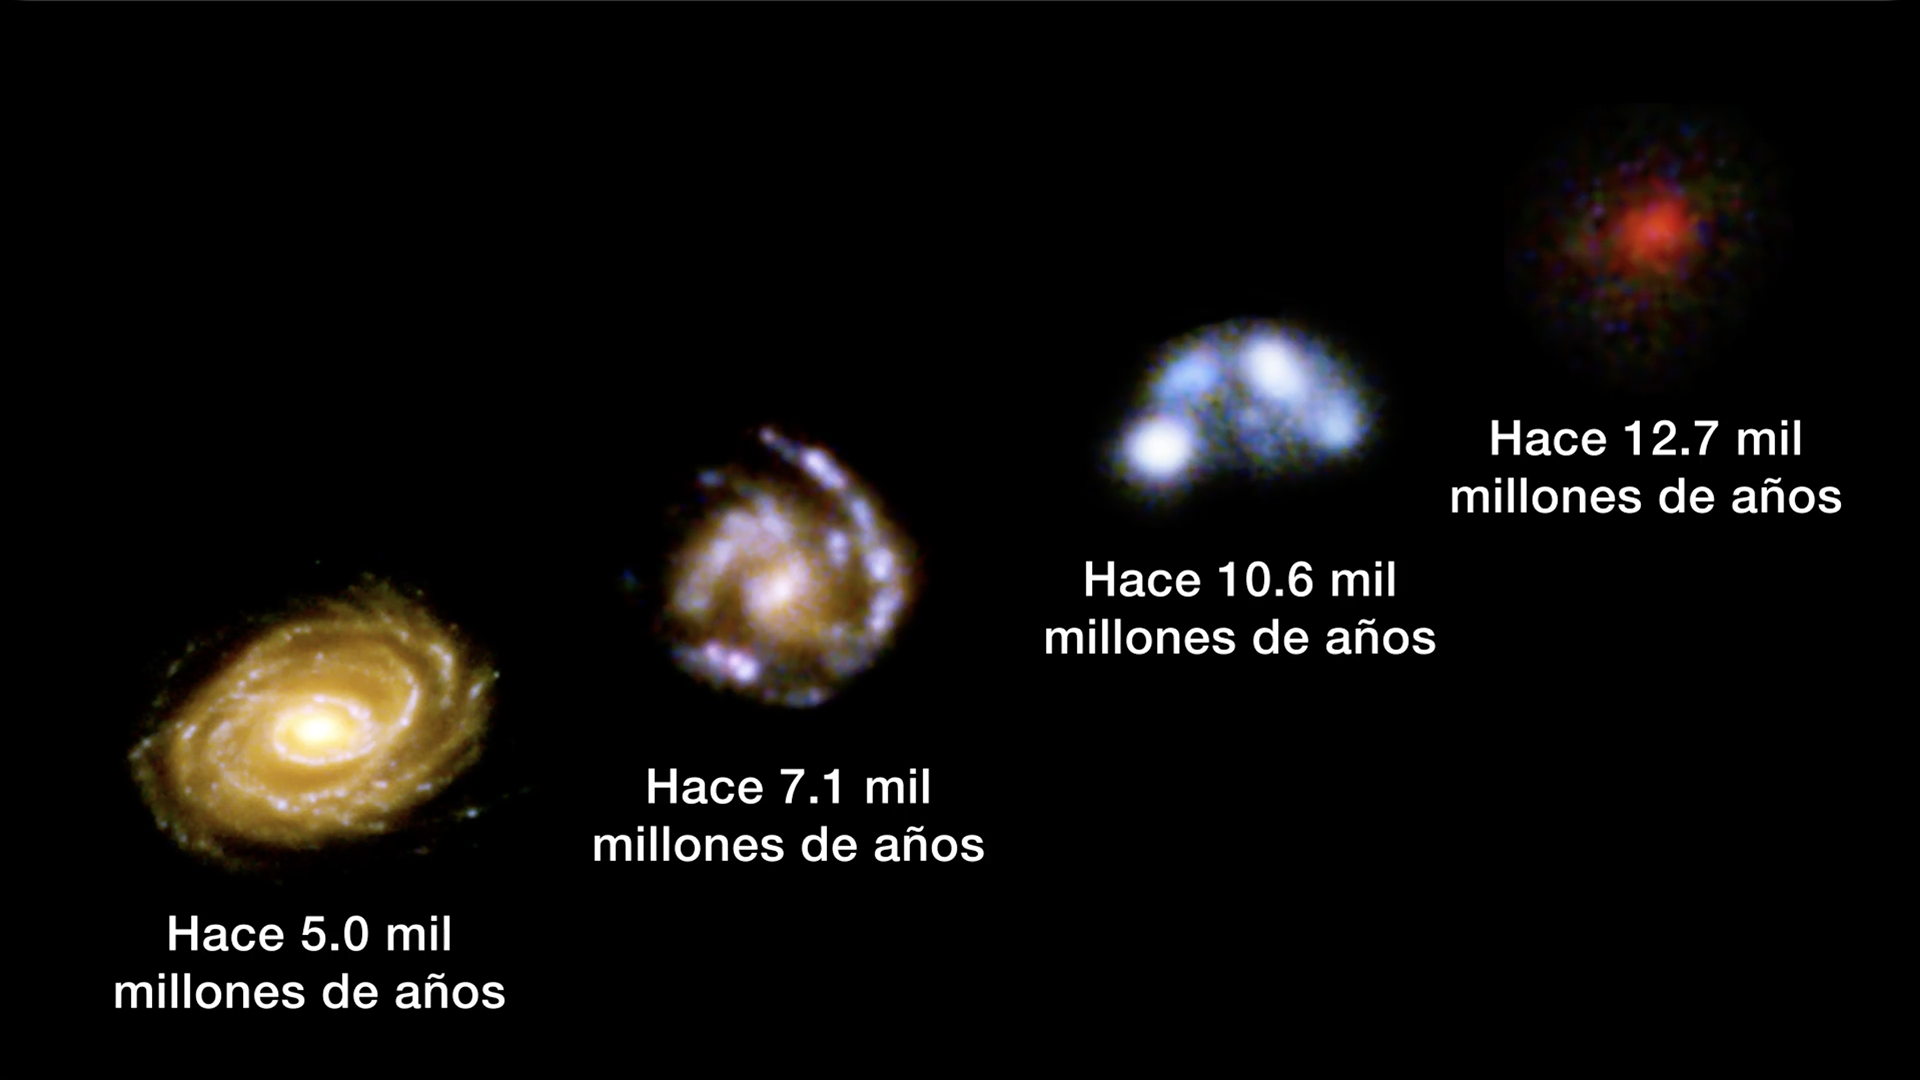

Evolución de las galaxias a través de la distancia cósmica

Cuando miramos hacia el espacio, también miramos hacia atrás en el tiempo. Las y los astrónomos pueden rastrear la evolución de las galaxias al observar galaxias a distancias muy lejanas para revelar como se veían las galaxias hace mucho tiempo. Este ejemplo, utiliza el campo ultra profundo del telescopio espacial Hubble y muestra los cambios en la apariencia de las galaxias a lo largo de miles de millones de años luz en el espacio y, por lo tanto, a través de miles de millones de años en el tiempo. El telescopio espacial Webb mejorará estas observaciones y las extenderá a las primeras galaxias en el universo.

Para permisos, consulte nuestra Política de uso de contenidos.

Credit: Video: NASA, ESA, CSA, STScI